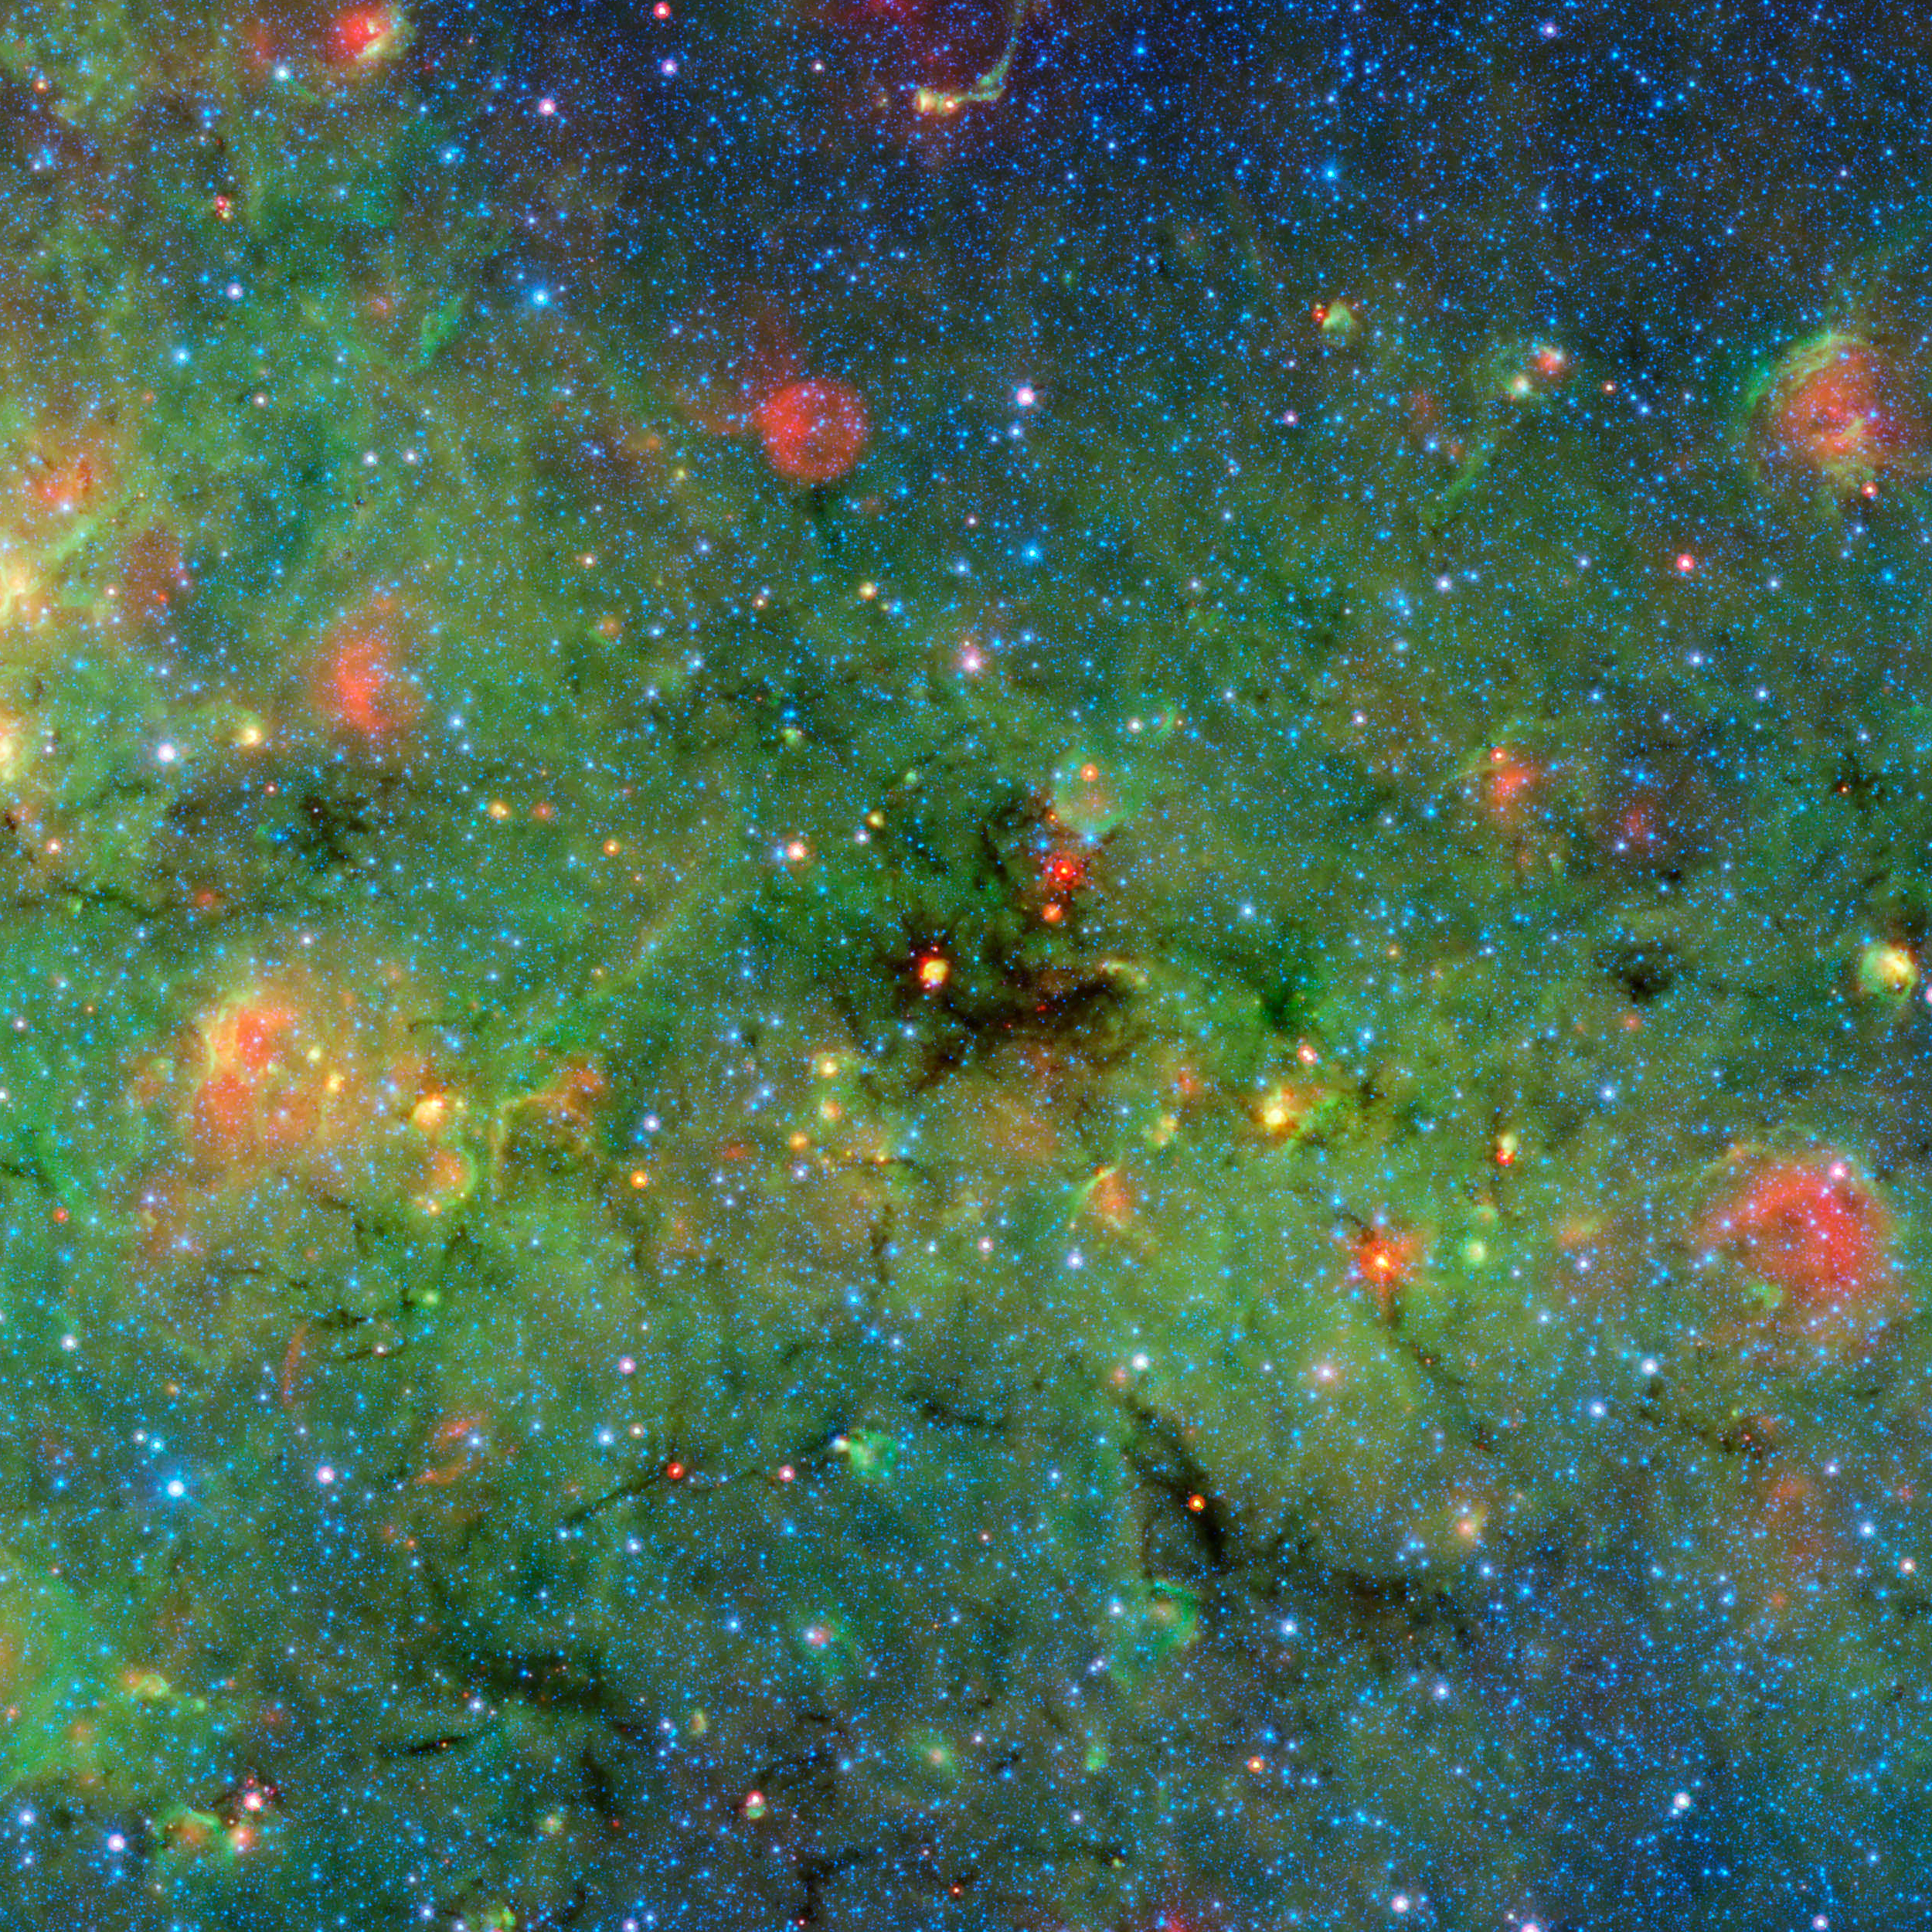

Mapping the Densest Dusty Cloud Cores

Astronomers have found cosmic clumps so dark, dense and dusty that they throw the deepest shadows ever recorded. The clumps were discovered within a huge cosmic cloud of gas and dust. Infrared observations from NASA’s Spitzer Space Telescope of these blackest-of-black regions in the cloud paradoxically light the way to understanding how the brightest stars form.

The large cloud looms in the center of this image of the galactic plane from Spitzer. The zoom in Figure 1 shows details of the cloud, revealing the dense clumps. A new study takes advantage of the shadows cast by these dark clumps to measure the cloud’s overall structure and mass. These dense, clumpy pockets of star-forming material within the cloud are so thick with dust that they scatter and block not only visible light, but almost all background infrared light as well.

The dusty cloud, the results suggest, will likely evolve into one of the most massive young clusters of stars in our galaxy. The densest clumps will blossom into the cluster’s biggest, most powerful stars, called O-type stars, the formation of which has long puzzled scientists. These hulking stars have major impacts on their local stellar environments while also helping to create the heavy elements needed for life.

Figure 2 reveals the overall darkness of the cloud, calculated using Spitzer’s infrared observations at a wavelength of 8 microns. Artifacts left by individual stars have been removed from the data.

The background image combines data from Spitzer surveys. Blue represents 3.6-micron light and green shows light of 8 microns, both captured by Spitzer’s infrared array camera. Red is 24-micron light detected by Spitzer’s multiband imaging photometer. The red spot in the center of the zoom oval, unrelated to the new study’s findings, is a young star whose radiating heat has lit up a surrounding cocoon of dust.

NASA’s Jet Propulsion Laboratory, Pasadena, Calif., manages the Spitzer Space Telescope mission for NASA’s Science Mission Directorate, Washington. Science operations are conducted at the Spitzer Science Center at the California Institute of Technology in Pasadena. Spacecraft operations are based at Lockheed Martin Space Systems Company, Littleton, Colorado. Data are archived at the Infrared Science Archive housed at the Infrared Processing and Analysis Center at Caltech. Caltech manages JPL for NASA.

Credit: NASA/JPL-Caltech/University of Zurich